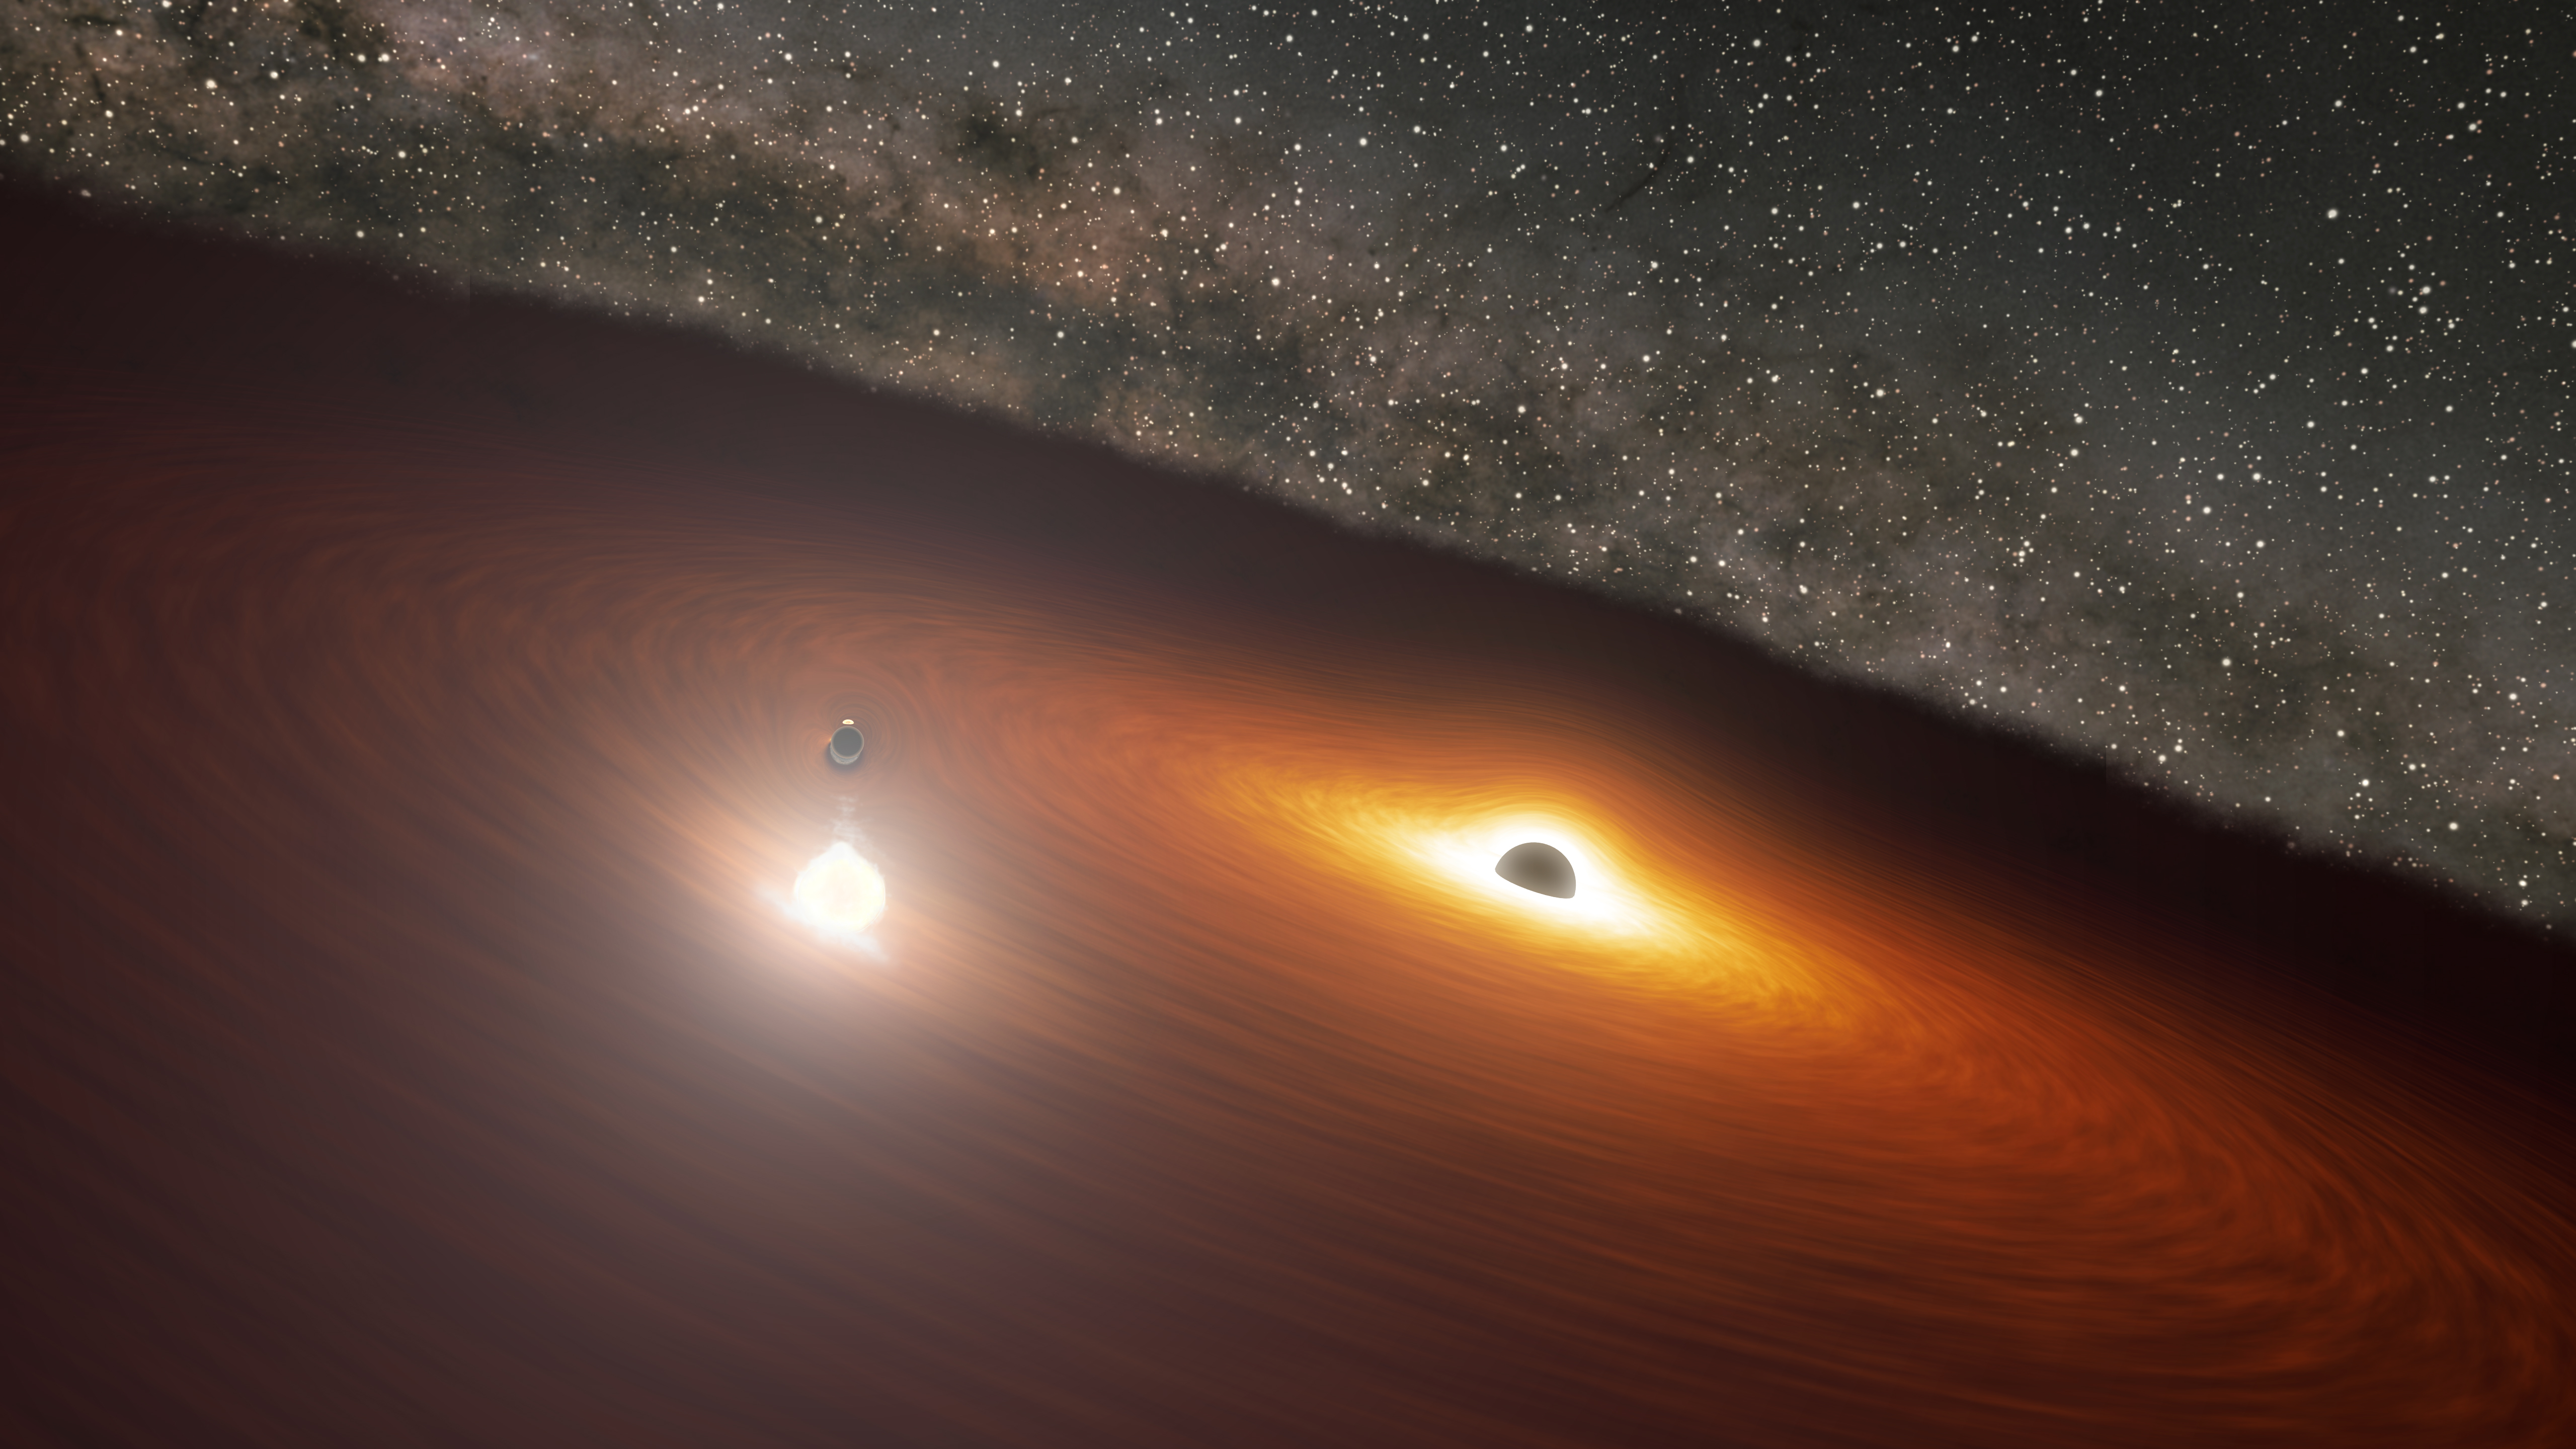

Animation of Black Hole Disk Flare in OJ 287

This animation shows two massive black holes in the OJ 287 galaxy. The smaller black hole orbits the larger one, which remains stationary in the animation and is surrounded by a disk of gas. When the smaller black hole crashes through the disk, it produces a flare brighter than 1 trillion stars. But the smaller black hole’s orbit is elongated and moving relative to the disk, causing the flares to occur irregularly.

Credit: NASA/JPL-Caltech